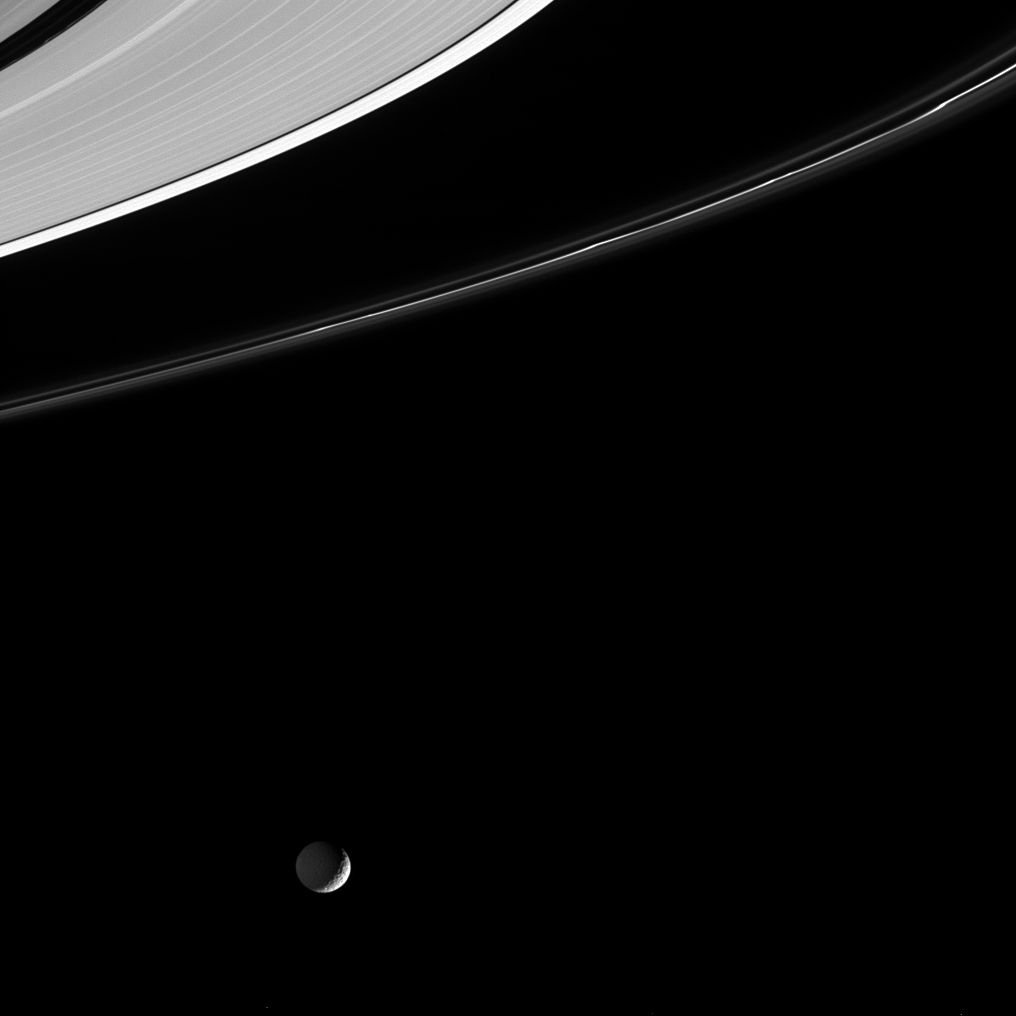

Outsider Moon

Reflected light from Saturn dimly illuminates the night side of the cratered moon Mimas in this Cassini image. Above, the outer edges of the planet’s main rings show some interesting details. Mimas is 398 kilometers (247 miles) across.

Several thin ringlets comprising the F ring are nicely visible here, and the bright core of the ring displays a few twisted knots. Perhaps less noticeable are kinks in one of the thin ringlets of material visible within the Encke Gap near the upper left corner. The outer edge of the A ring appears notably brighter than the ring material on the other side of the narrow Keeler Gap. Finally, numerous gravitational resonances give the A ring a grooved or striped appearance in this view.

The image was taken in visible light with the Cassini spacecraft narrow angle camera on Jan. 17, 2005, at a distance of approximately 1.2 million kilometers (746,000 miles) from Saturn. The image scale is 7 kilometers (4 miles) per pixel.

The Cassini-Huygens mission is a cooperative project of NASA, the European Space Agency and the Italian Space Agency. The Jet Propulsion Laboratory, a division of the California Institute of Technology in Pasadena, manages the mission for NASA’s Science Mission Directorate, Washington, D.C. The Cassini orbiter and its two onboard cameras were designed, developed and assembled at JPL. The imaging team is based at the Space Science Institute, Boulder, Colo.

Credit: NASA/JPL/Space Science Institute